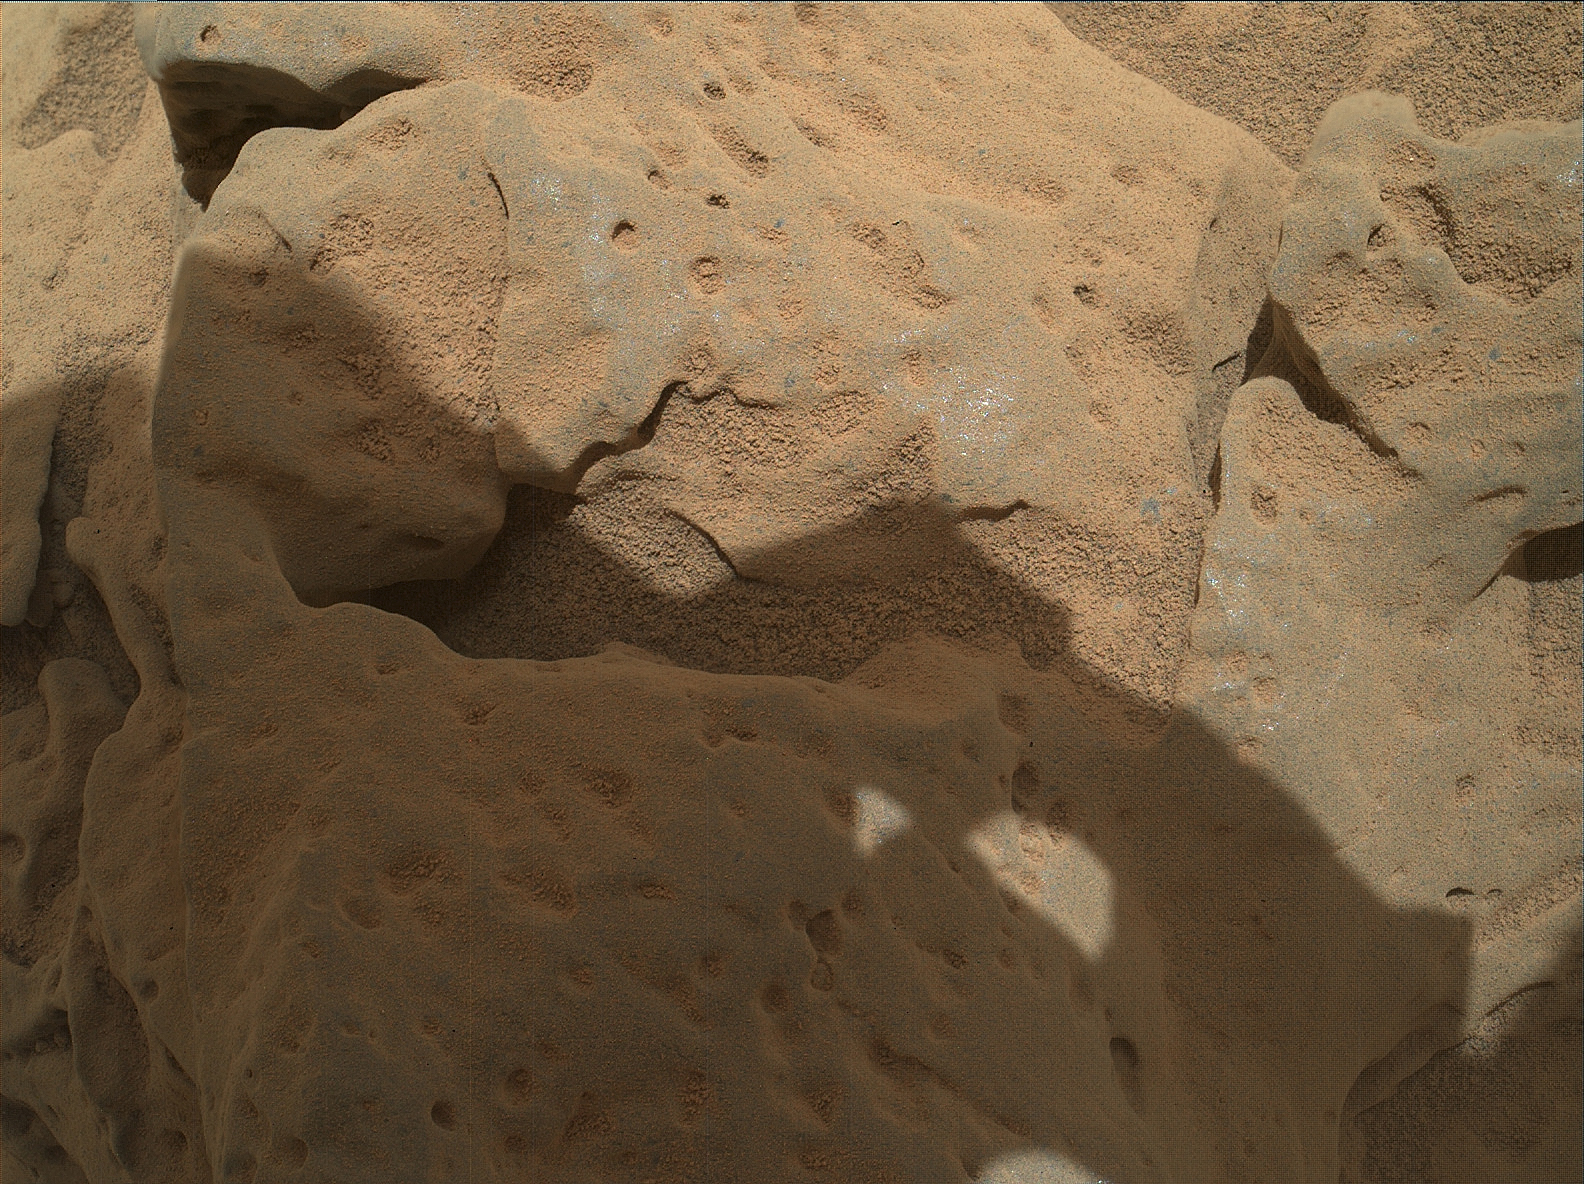

Rock ‘Burwash’ Near Curiosity, Sol 82

This focus-merge image from the Mars Hand Lens Imager (MAHLI) on the arm of NASA’s Mars rover Curiosity shows a rock called “Burwash.” The rock has a coating of dust on it. The coarser, visible grains are windblown sand.

The focus merge combines portions of eight images taken with the camera held in one position while the MAHLI focus mechanism moved for each of the eight exposures to capture features at different distances in focus. The images were taken during the mission’s 82nd sol, or Martian day (Oct. 29, 2012).

MAHLI viewed the rock from a distance of about 4.5 inches (11.5 centimeters). The image covers an area about 3 inches by 2.2 inches (7.6 centimeters by 5.7 centimeters). Burwash is located near the rover’s left-front wheel where the rover has been stationed while scooping soil at the site called “Rocknest.”

JPL manages the Mars Science Laboratory/Curiosity for NASA’s Science Mission Directorate in Washington. The rover was designed, developed and assembled at JPL, a division of the California Institute of Technology in Pasadena.

Credit: NASA/JPL-Caltech/MSSS